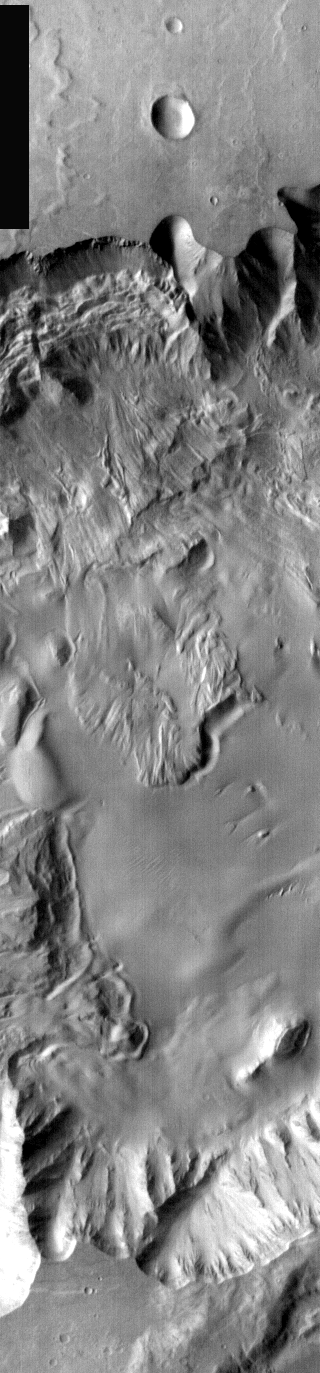

Xanthe Terra Landslide in IR

This is a daytime IR image of a chaos region within Xanthe Terra. As with earlier images, the landslide in this image is caused by the failure of steep slopes releasing material to form the landslide deposit.

Image information: IR instrument. Latitude 3.1, Longitude 309.7 East (50.3 West). 100 meter/pixel resolution.

Note: this THEMIS visual image has not been radiometrically nor geometrically calibrated for this preliminary release. An empirical correction has been performed to remove instrumental effects. A linear shift has been applied in the cross-track and down-track direction to approximate spacecraft and planetary motion. Fully calibrated and geometrically projected images will be released through the Planetary Data System in accordance with Project policies at a later time.

NASA’s Jet Propulsion Laboratory manages the 2001 Mars Odyssey mission for NASA’s Office of Space Science, Washington, D.C. The Thermal Emission Imaging System (THEMIS) was developed by Arizona State University, Tempe, in collaboration with Raytheon Santa Barbara Remote Sensing. The THEMIS investigation is led by Dr. Philip Christensen at Arizona State University. Lockheed Martin Astronautics, Denver, is the prime contractor for the Odyssey project, and developed and built the orbiter. Mission operations are conducted jointly from Lockheed Martin and from JPL, a division of the California Institute of Technology in Pasadena.

Credit: NASA/JPL/Arizona State University